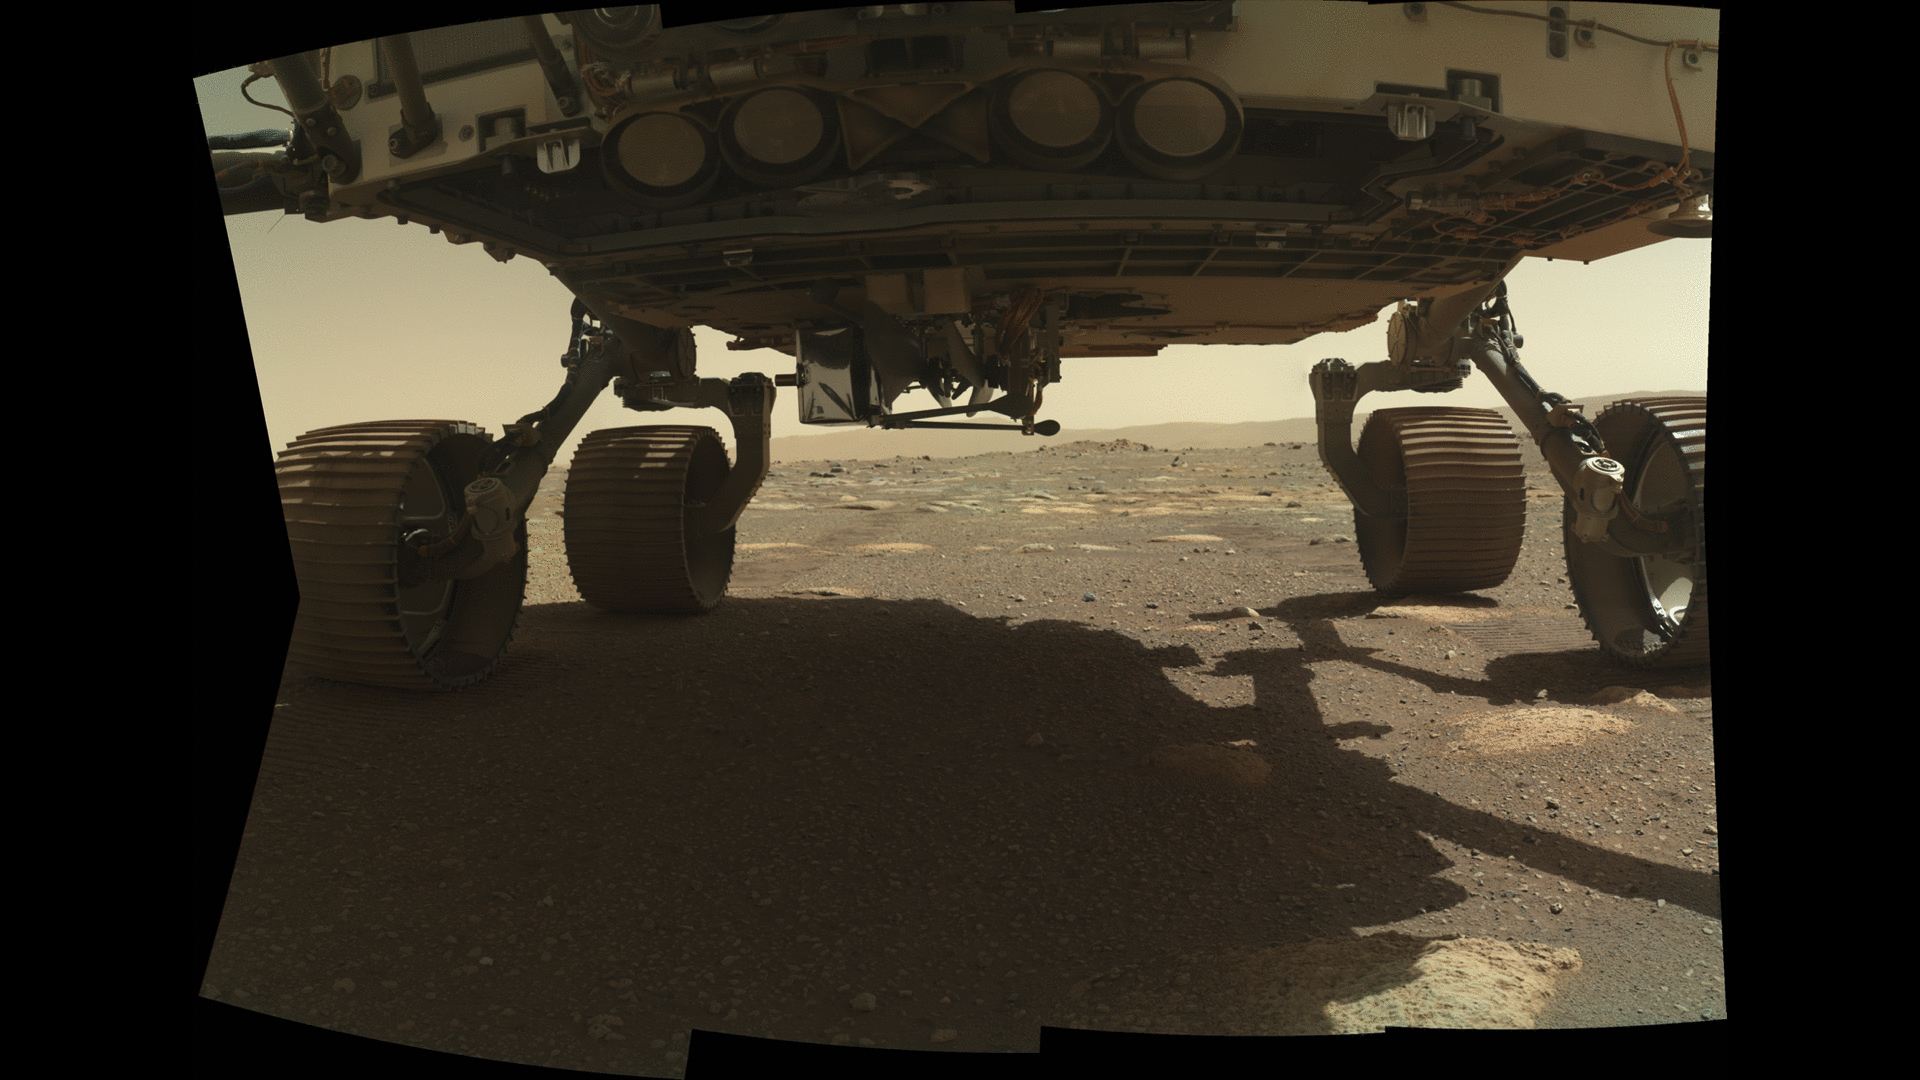

Ingenuity Helicopter’s Launch Lock is Released

NASA’s Ingenuity Mars Helicopter can be seen on the belly of the Perseverance rover on March 26, 2021, the 36th Martian day, or sol, of the mission. The helicopter’s launch lock, which holds it in place on the rover, has been released. This image was taken by the WATSON (Wide Angle Topographic Sensor for Operations and eNgineering) camera on the SHERLOC (Scanning Habitable Environments with Raman and Luminescence for Organics and Chemicals) instrument, located at the end of the rover’s long robotic arm.

NASA’s Jet Propulsion Laboratory built and manages operations of Perseverance and Ingenuity for the agency. Caltech in Pasadena, California, manages JPL for NASA. WATSON was built by Malin Space Science Systems (MSSS) in San Diego and is operated jointly by MSSS and JPL.

The Mars helicopter technology demonstration activity is supported by NASA’s Science Mission Directorate, the NASA Aeronautics Research Mission Directorate, and the NASA Space Technology Mission Directorate.

A key objective for Perseverance’s mission on Mars is astrobiology, including the search for signs of ancient microbial life. The rover will characterize the planet’s geology and past climate, pave the way for human exploration of the Red Planet, and be the first mission to collect and cache Martian rock and regolith (broken rock and dust).

Subsequent NASA missions, in cooperation with ESA (European Space Agency), would send spacecraft to Mars to collect these sealed samples from the surface and return them to Earth for in-depth analysis.

The Mars 2020 Perseverance mission is part of NASA’s Moon to Mars exploration approach, which includes Artemis missions to the Moon that will help prepare for human exploration of the Red Planet.

Credit: NASA/JPL-Caltech/MSSS